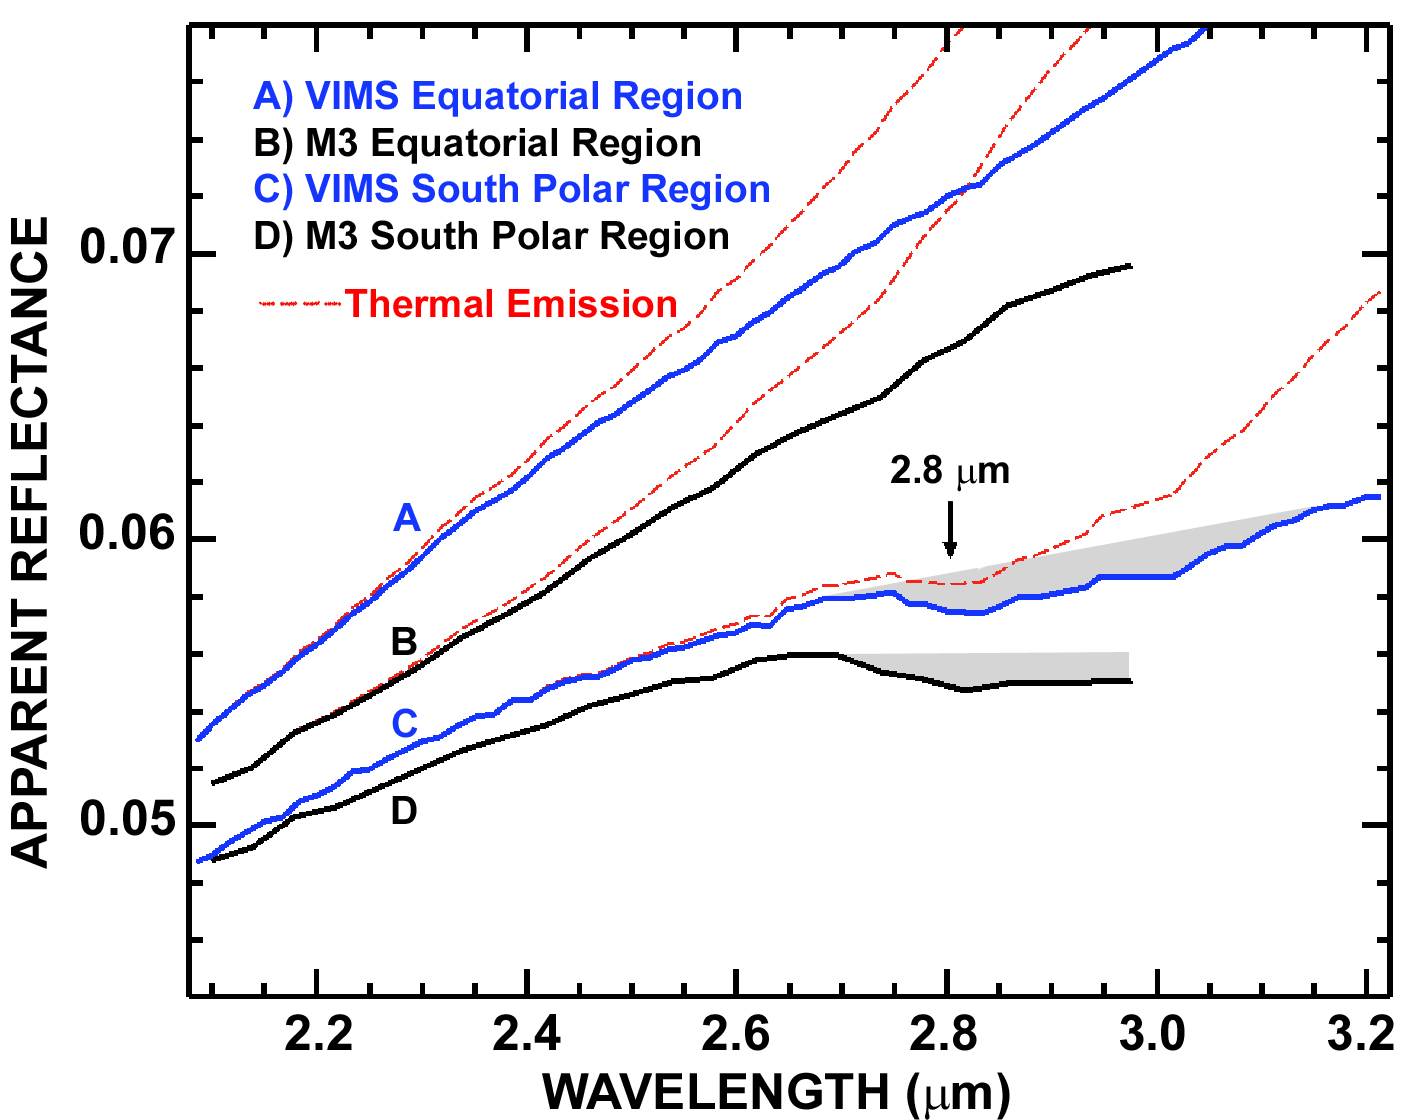

Cassini and Chandrayaan-1 Agree

This graph compares detailed measurements of light from the moon, called spectra, taken by the Visual and Infrared Mapping Spectrometer (VIMS) on NASA’s Cassini spacecraft and NASA’s Moon Mineralogy Mapper instrument on the Indian Space Research Organization’s Chandrayaan-1 spacecraft.

The agreement between the two spacecraft is an excellent confirmation of the existence of water and hydroxyl (gray regions on the graph where wavelengths of infrared light range from 2.7 to 3.2 micrometers).

The red dashed lines show the thermal emission, or heat, from the moon, which must be removed to better see the signature of water. The solid lines are the spectra after this thermal emission was removed.

Credit: NASA/ISRO/JPL-Caltech/USGS/Brown Univ.